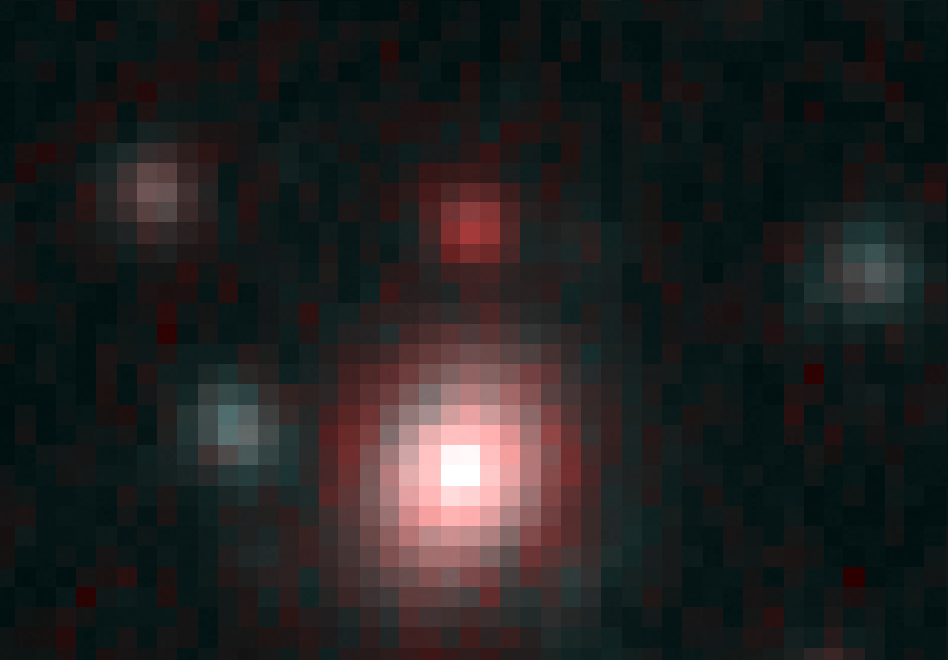

Spitzer Infrared View of a "Baby" Galaxy in the Distant Universe

NASA's Spitzer and Hubble Space Telescopes combined forces to uncover one of the most distant galaxies ever seen. The faraway galaxy, named HUDF-JD2 is not seen in a companion Hubble visible-light image, but was detected in a separate image using Hubble's near infrared camera and multi-object spectrometer, and appears even brighter at the longer infrared wavelengths, as revealed in this image obtained by the Spitzer infrared camera.

At visible wavelengths, the light from the galaxy is absorbed by intervening hydrogen gas, and so the galaxy appears faint in the Hubble visible and near-infrared images. The surprise is how bright is appears to Spitzer in the infrared, suggesting a very massive and distant galaxy.

This image is a false-color composite of Spitzer infrared data, with 3.6 micron light represented by blue, 4.5 micron light as green and 8.0 micron light as red.

Credit: NASA, ESA/JPL-Caltech/B. Mobasher (STScI/ESA)